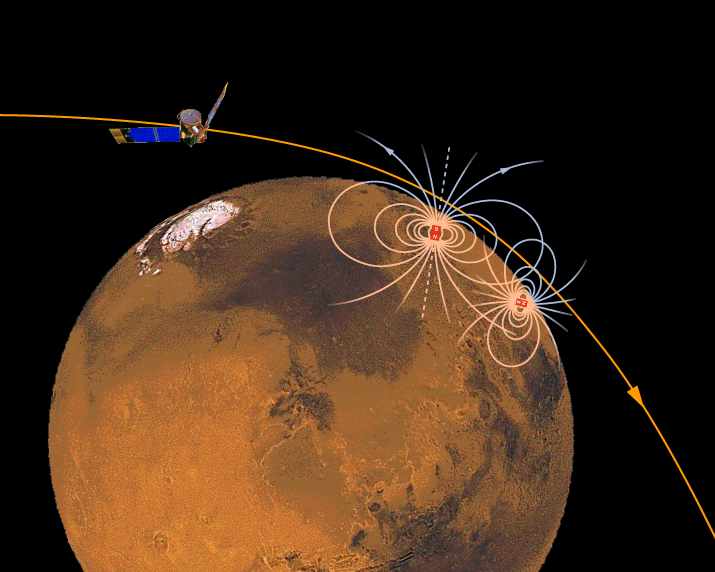

Magnetic Sources in the Crust of Mars

This is a simple schematic representation of localized magnetic sources in the crust of Mars, buried beneath the surface, and revealed by observation of the magnetic field (blue) extending up to satellite altitude (about 120 kilometers). Most of our close passes to date – for which we have data – reveal the presence of one or more magnetic anomalies close to the path of the spacecraft. Since the sources must be close to the path of the satellite, we can only infer that the crust of Mars is strewn with similar magnetic anomalies, awaiting discovery. Where we can obtain enough data – that is to say, spaced more or less evenly in longitude with a spacing comparable to our periapsis altitude – we can construct a detailed image of the magnetic state of the Martian crust. We can then perhaps learn about the history of the now-extinct early Mars dynamo and the evolution of the surface of Mars.

The Jet Propulsion Laboratory’s Mars Surveyor Operations Project operates the Mars Global Surveyor spacecraft with its industrial partner, Lockheed Martin Astronautics, from facilities in Pasadena, CA and Denver, CO. JPL is an operating division of California Institute of Technology (Caltech).

Credit: NASA/JPL/GSFC